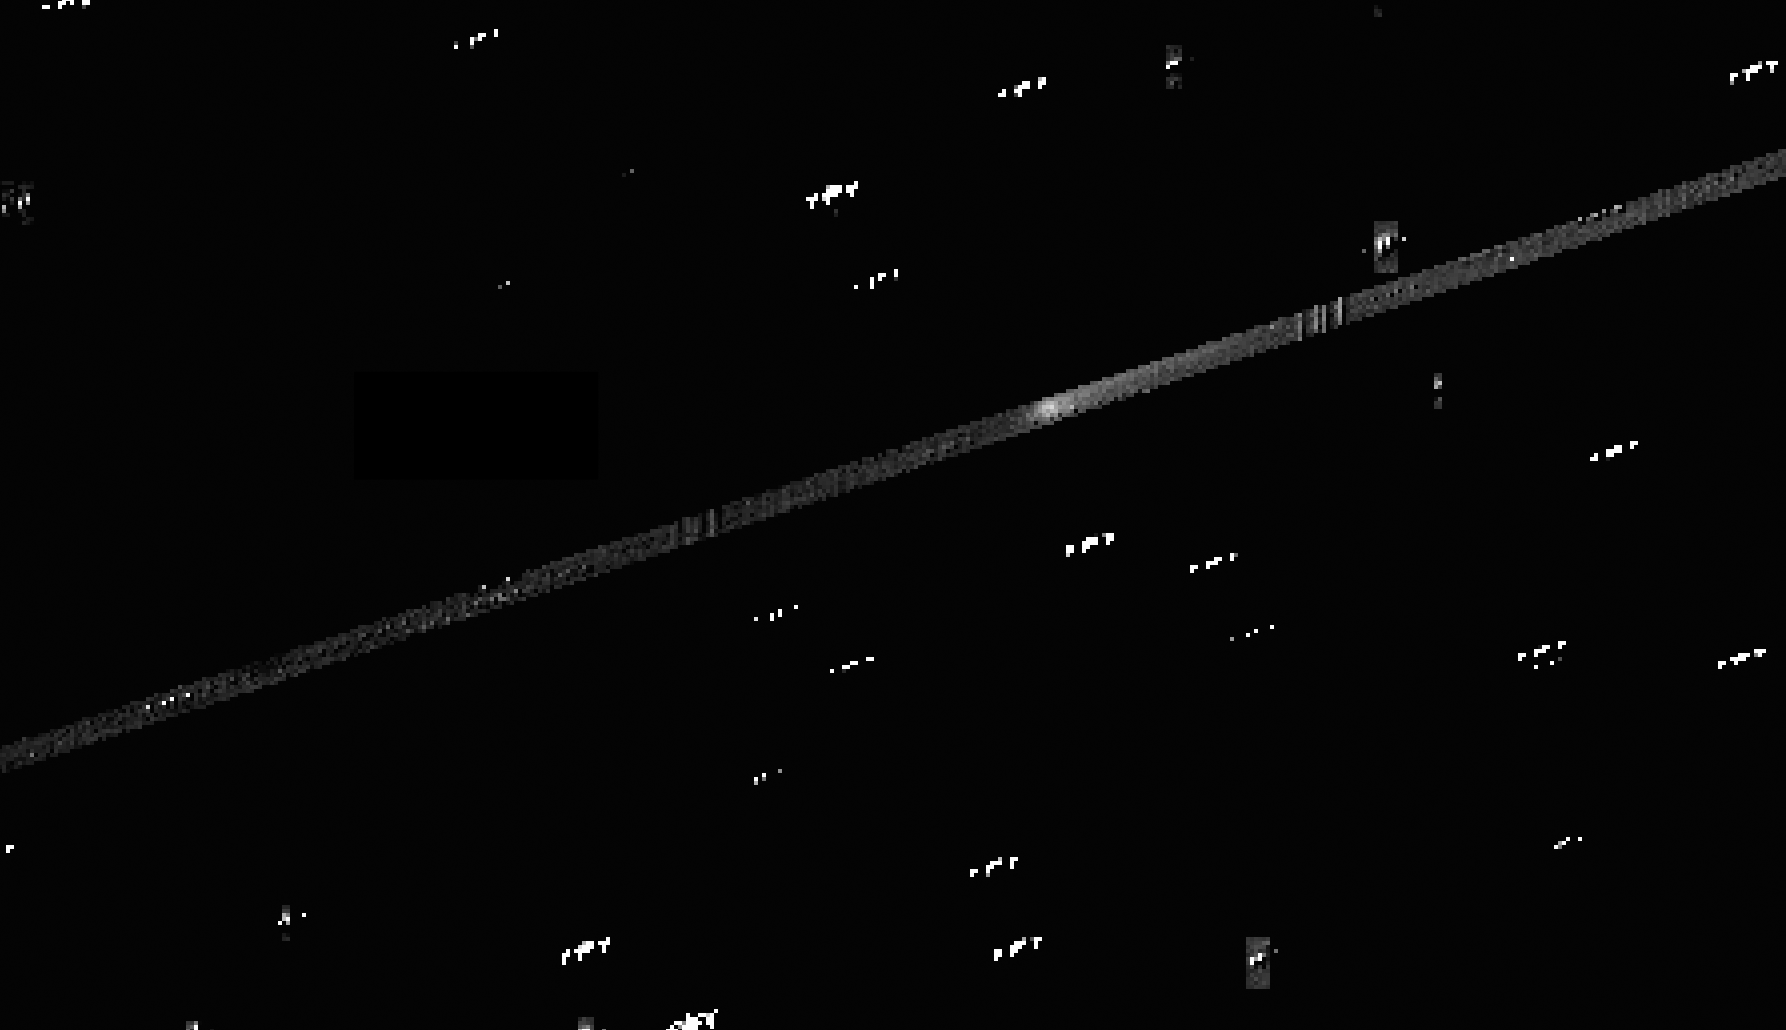

Comet 67P Seen by Kepler

View the animation here

The European Space Agency’s Rosetta mission concluded its study of comet 67P/Churyumov-Gerasimenko on Sept. 30, 2016. NASA’s planet-hunting Kepler spacecraft observed the comet during the final month of the Rosetta mission, while the comet was not visible from Earth. This animation is composed of images from Kepler of the comet.

From Sept. 7 through Sept. 20, the Kepler spacecraft, operating in its K2 mission, fixed its gaze on comet 67P. From the distant vantage point of Kepler, the comet’s nucleus and tail could be observed. The long-range view from Kepler complements the closeup view of the Rosetta spacecraft, providing context for the high-resolution investigation Rosetta performed as it descended closer and closer to the comet.

During the two-week period of study, Kepler took a picture of the comet every 30 minutes. The animation shows a period of 29.5 hours of observation from Sept. 17 thru Sept. 18. The comet is seen passing through Kepler’s field of view from top right to bottom left, as outlined by the diagonal strip. The white dots represent stars and other regions in space studied during K2’s tenth observing campaign.

As a comet travels through space it sheds a tail of gas and dust. The more material that is shed, the more surface area there is to reflect sunlight. A comet’s activity level can be obtained by measuring the reflected sunlight. Analyzing the Kepler data, scientists will be able to determine the amount of mass lost each day as comet 67P travels through the solar system.

NASA Ames manages the Kepler and K2 missions for NASA’s Science Mission Directorate. NASA’s Jet Propulsion Laboratory, Pasadena, California, managed Kepler mission development. Ball Aerospace & Technologies Corporation operates the flight system with support from the Laboratory for Atmospheric and Space Physics at the University of Colorado in Boulder.

Credit: NASA/Ames/JPL-Caltech/STScI/Open University/C. Snodgrass and SETI Institute/E. Ryan